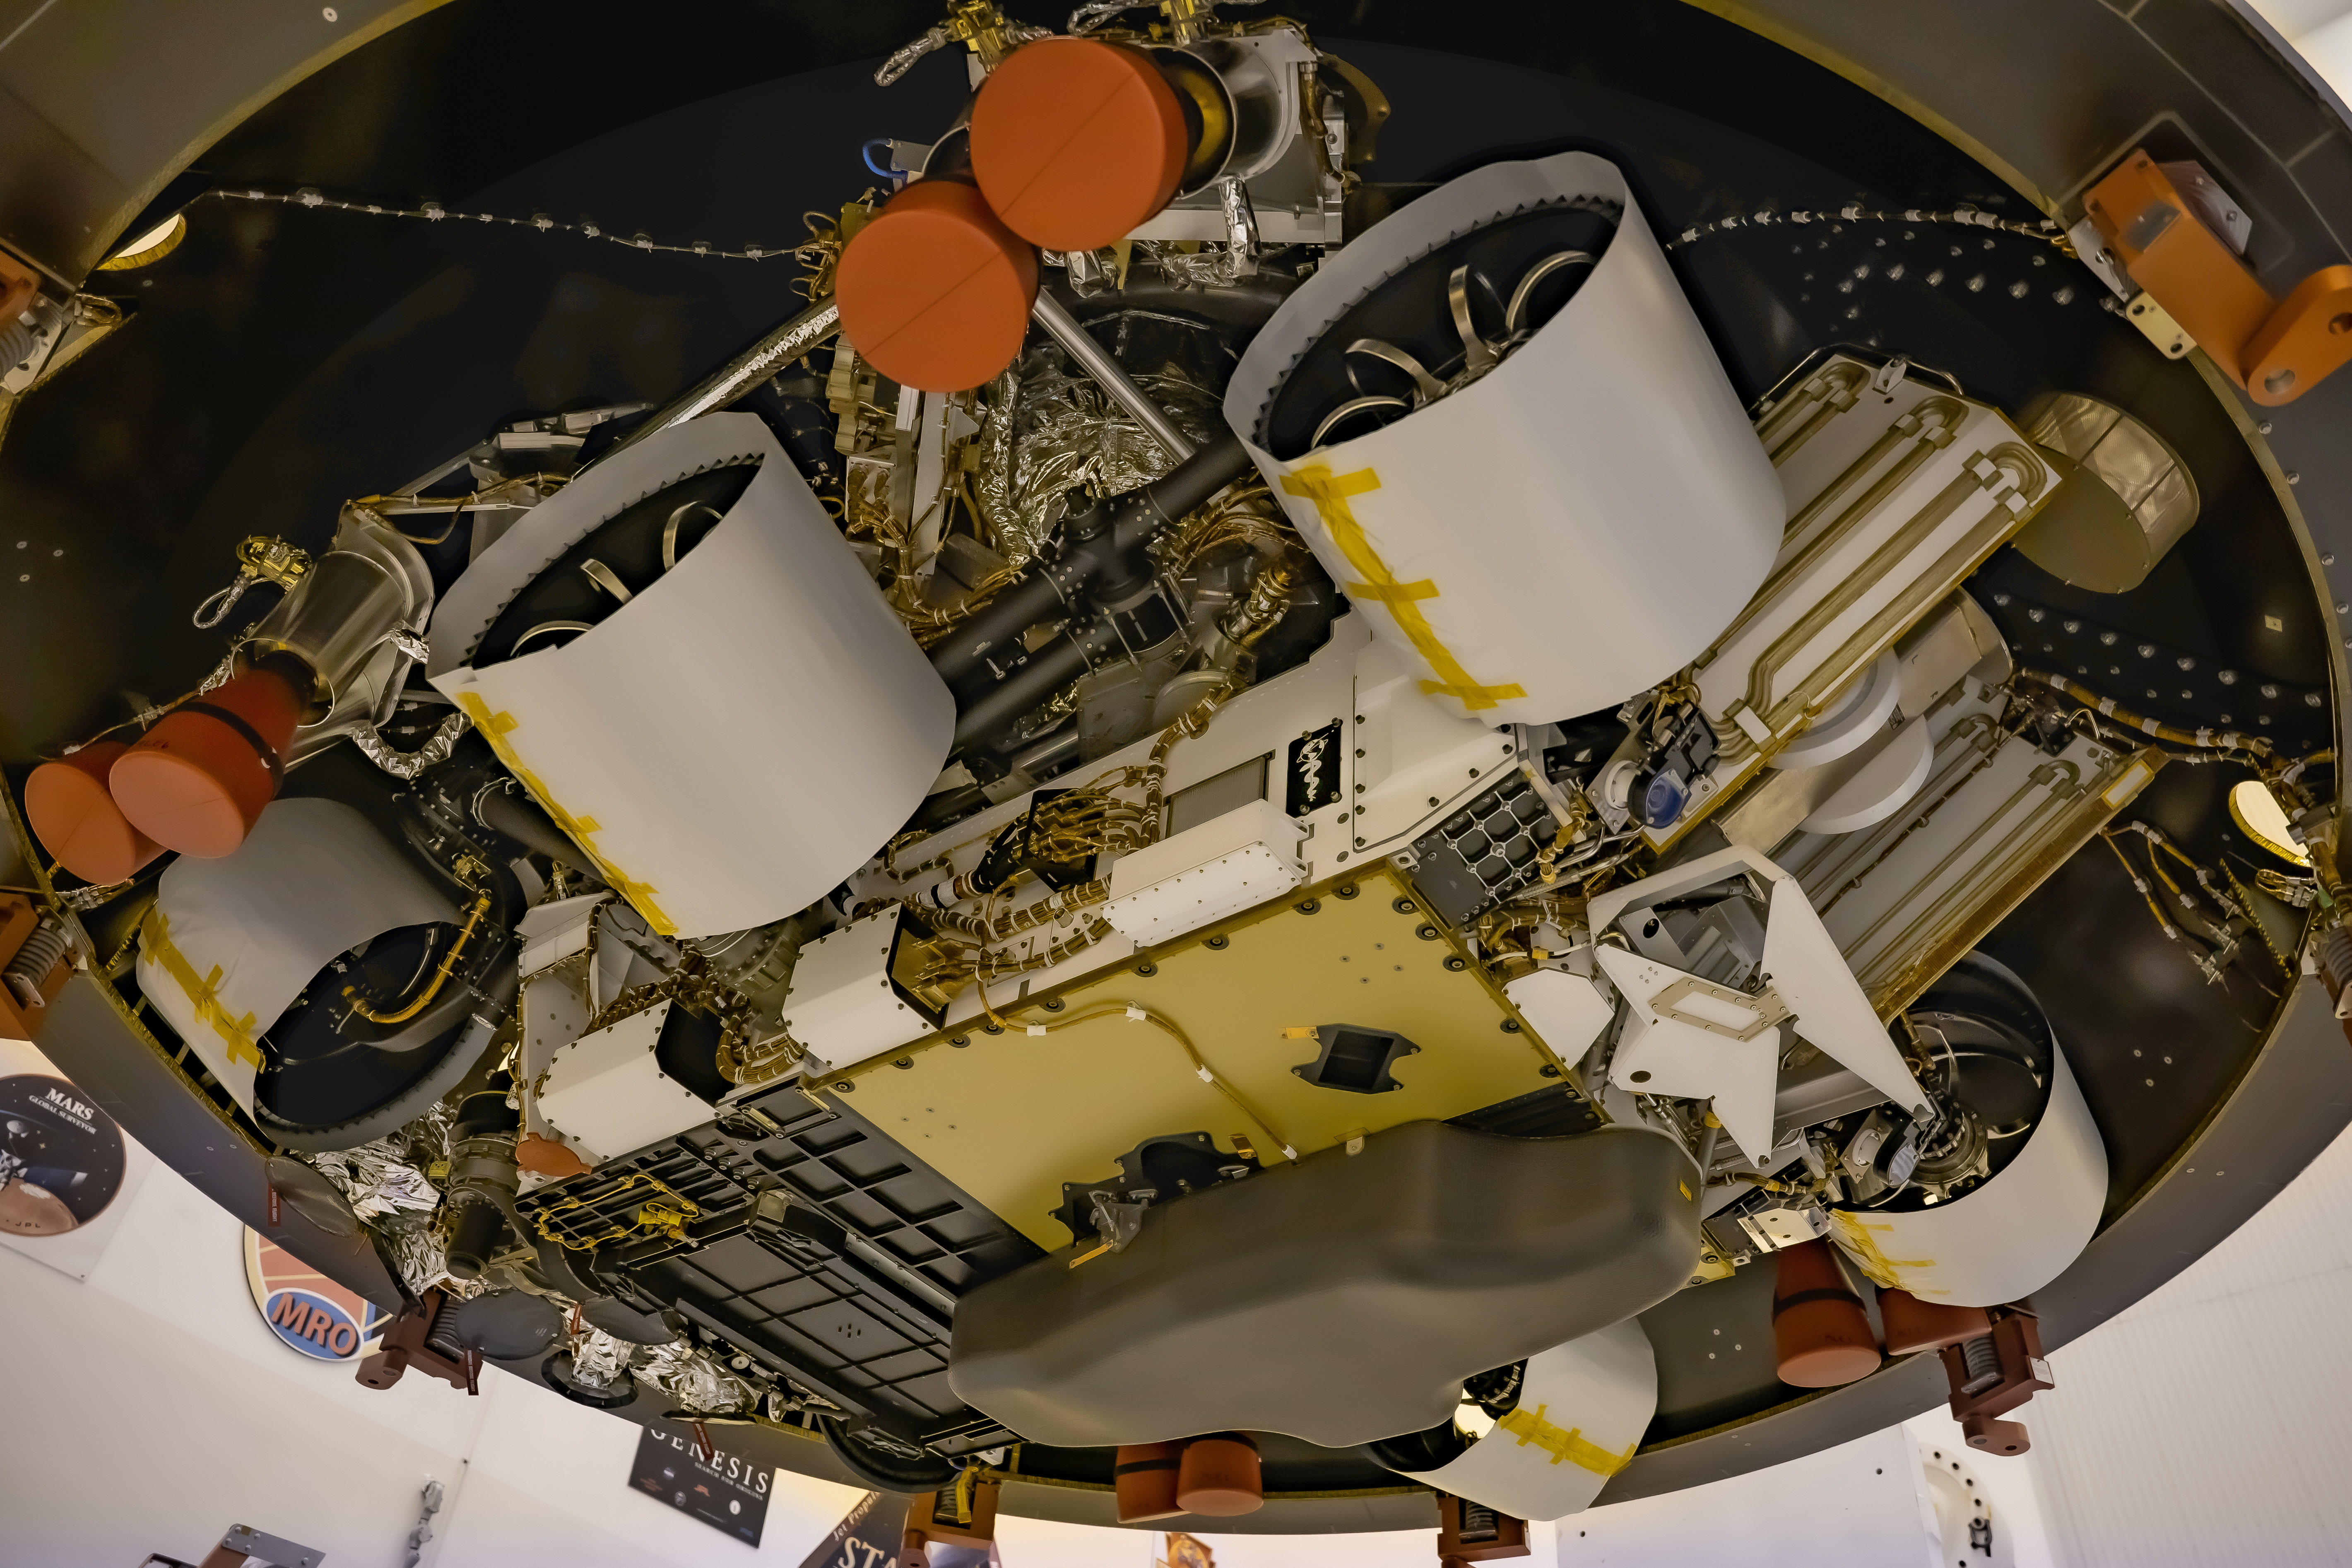

Perseverance Rover with Commemorative Plate

Seen from below, NASA’s Mars 2020 Perseverance rover is in position in the aeroshell that will protect the rover on its way to the Red Planet. To the right of the middle wheel is the plaque that commemorates the impact of the COVID-19 pandemic and pays tribute to the perseverance of healthcare workers around the world. Featuring a snake-entwined rod to symbolize healing and medicine, the plaque was attached to the rover in May 2020 at Kennedy Space Center in Florida.

Credit: NASA/JPL-Caltech